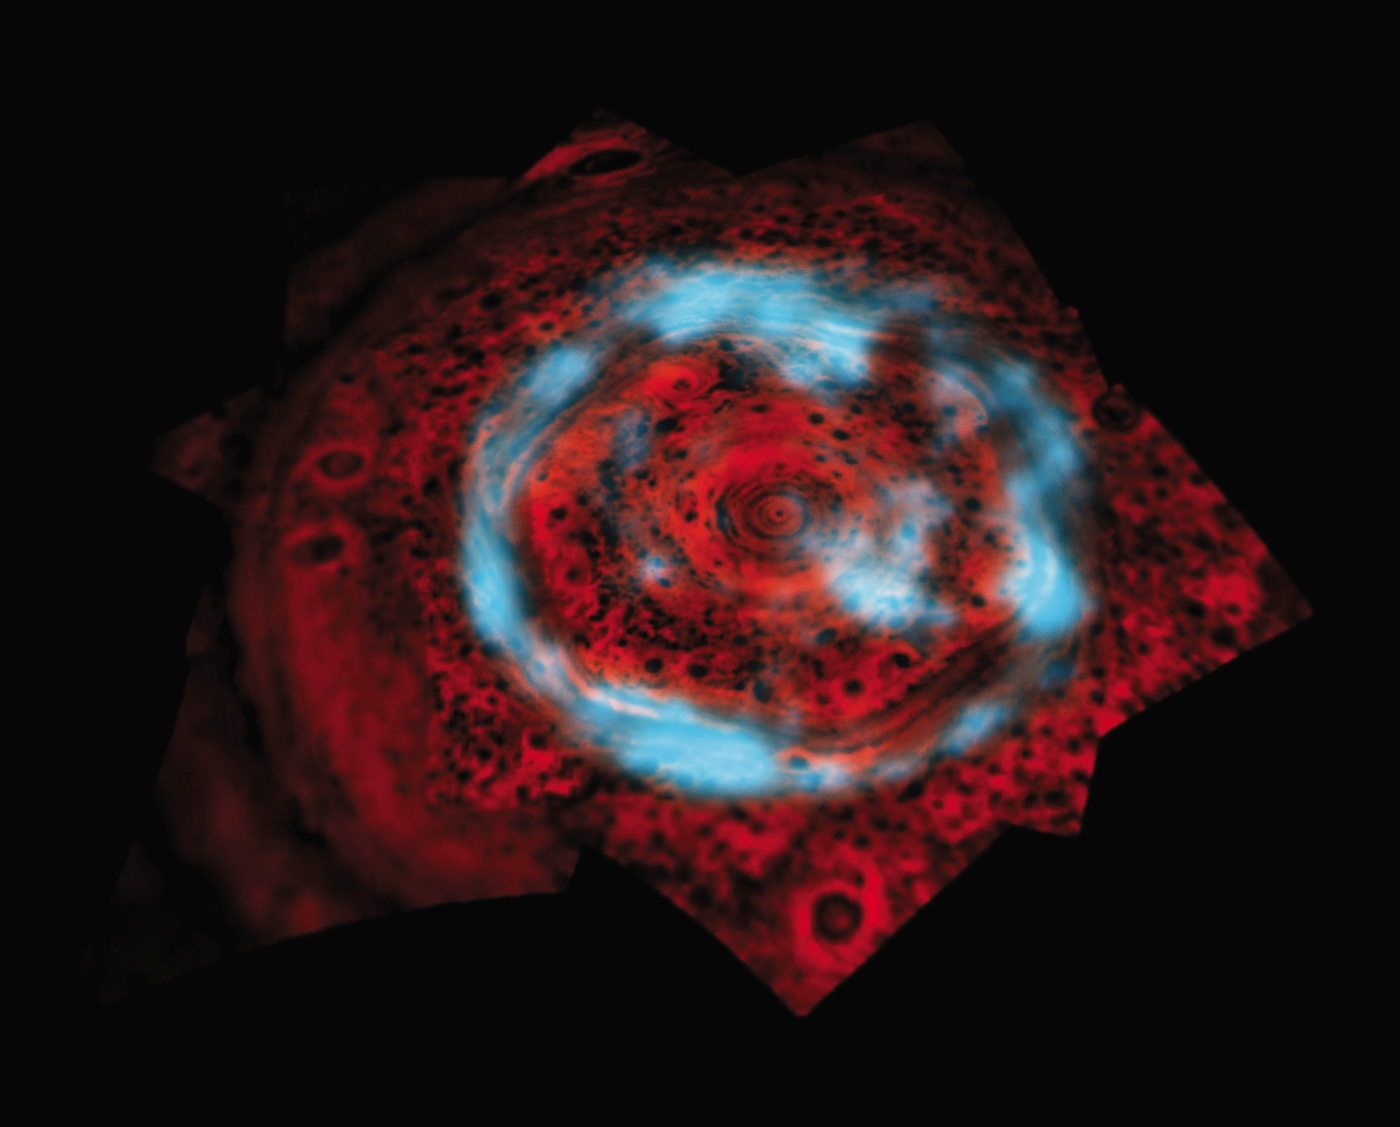

Saturn’s Polar Aurora

This image of the northern polar region of Saturn shows both the aurora and underlying atmosphere, seen at two different wavelengths of infrared light as captured by NASA’s Cassini spacecraft.

Energetic particles, crashing into the upper atmosphere cause the aurora, shown in blue, to glow brightly at 4 microns (six times the wavelength visible to the human eye). The image shows both a bright ring, as seen from Earth, as well as an example of bright auroral emission within the polar cap that had been undetected until the advent of Cassini. This aurora, which defies past predictions of what was expected, has been observed to grow even brighter than is shown here. Silhouetted by the glow (cast here to the color red) of the hot interior of Saturn (clearly seen at a wavelength of 5 microns, or seven times the wavelength visible to the human eye) are the clouds and haze that underlie this auroral region. For a similar view of the region beneath the aurora see PIA09185.

This image is a composite captured with Cassini’s visual and infrared mapping spectrometer. The aurora image was taken in the near-infrared on Nov. 10, 2006, from a distance of 1,061,000 kilometers (659,000 miles), with a phase angle of 157 degrees and a sub-spacecraft planetocentric latitude of 52 degrees north. The image of the clouds was obtained by Cassini on June 15, 2008, from a distance of 602,000 kilometers (374,000 miles) and a sub-spacecraft planetocentric latitude of 73 degrees north.

The Cassini-Huygens mission is a cooperative project of NASA, the European Space Agency and the Italian Space Agency. The Jet Propulsion Laboratory, a division of the California Institute of Technology in Pasadena, manages the mission for NASA’s Science Mission Directorate, Washington, D.C. The Cassini orbiter was designed, developed and assembled at JPL. The Visual and Infrared Mapping Spectrometer team is based at the University of Arizona.

Credit: NASA/JPL/University of Arizona